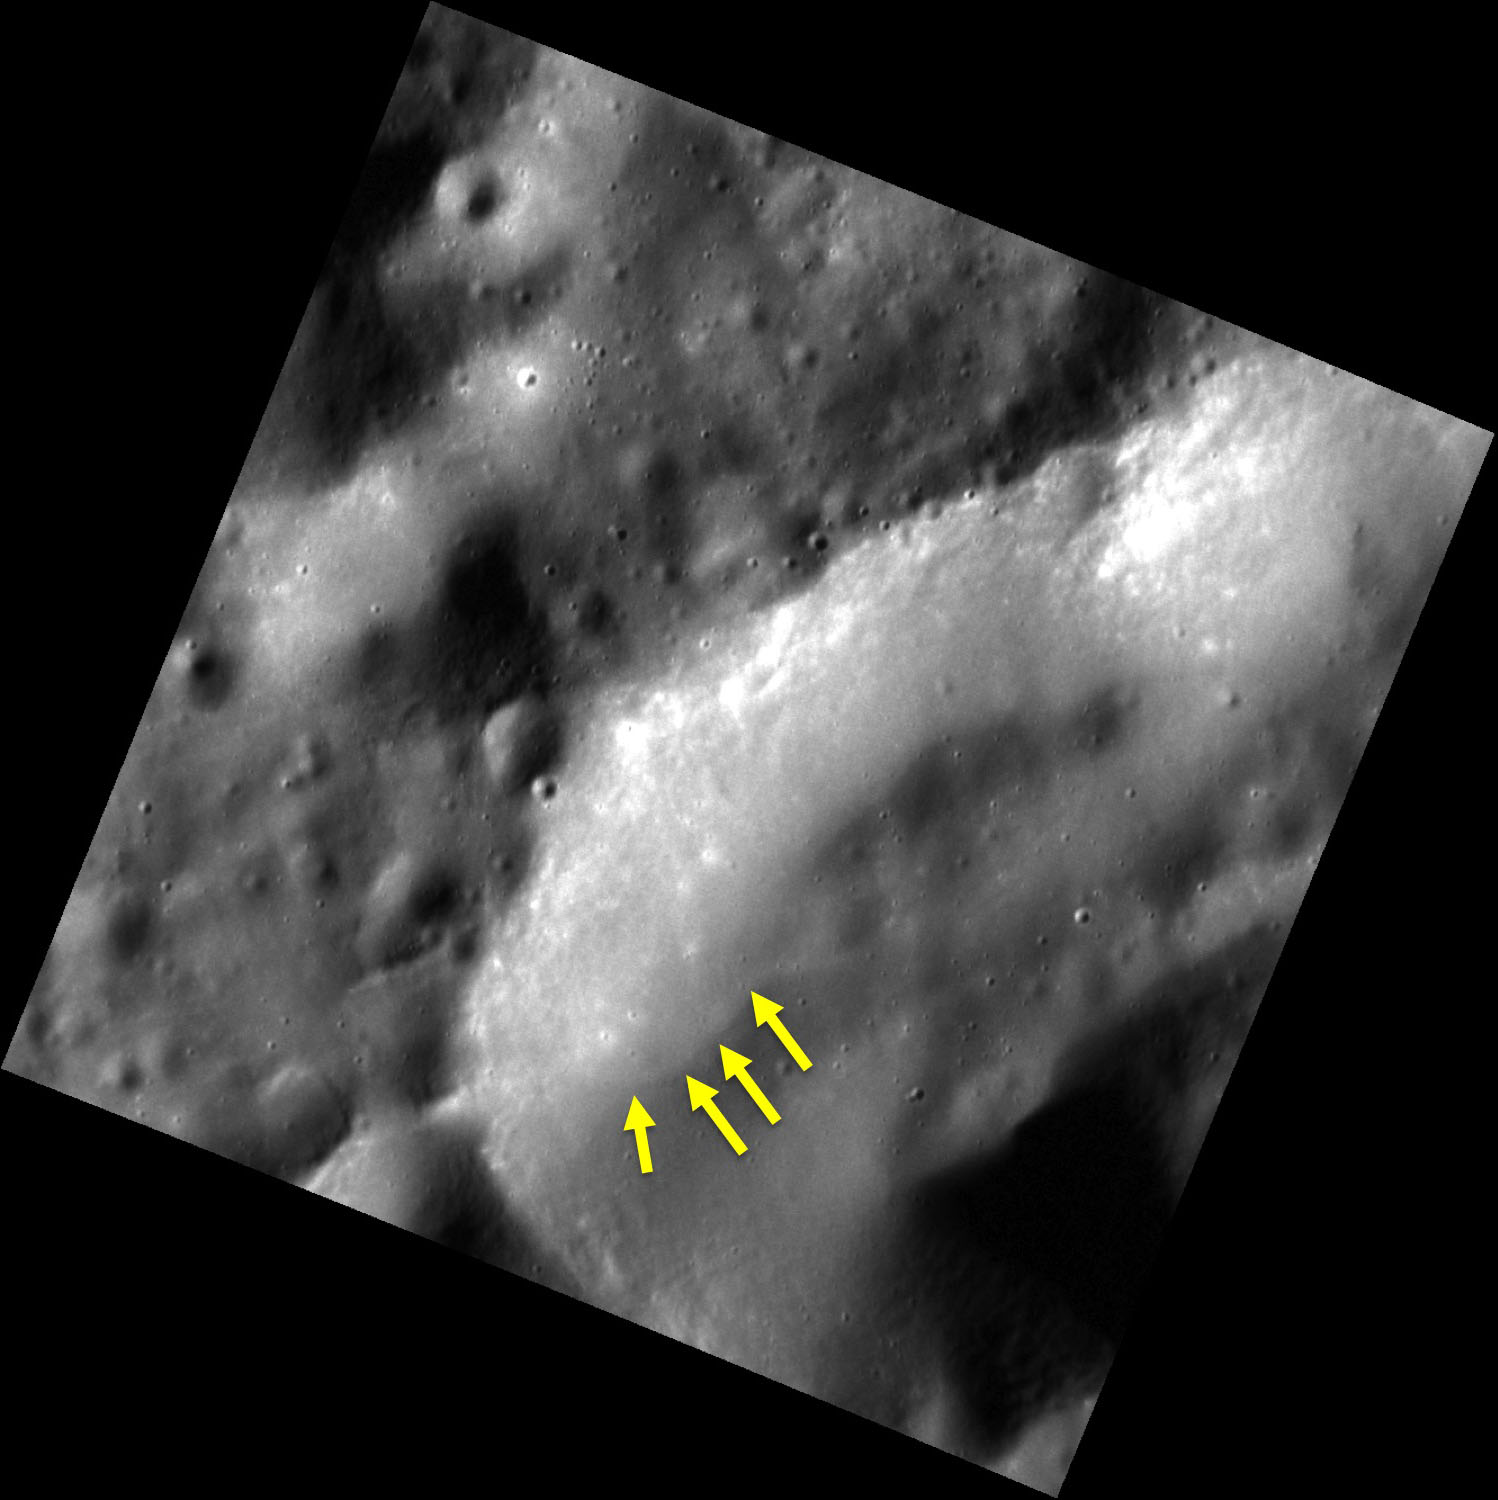

But I’m a Creep

This very high resolution image shows the interior of a crater in Mercury’s northern hemisphere. Near the base of the crater’s northern wall, we can see a subtle curving line, indicated by the arrows. The line represents the edge of a lobe of material that has likely formed by slow movement of loose regolith down the steeper parts of the crater wall under the action of gravity. Geologists refer to this type of movement as “creep.”

This image was acquired as part of MDIS’s high-resolution surface morphology base map. The surface morphology base map covers more than 99% of Mercury’s surface with an average resolution of 200 meters/pixel. Images acquired for the surface morphology base map typically are obtained at off-vertical Sun angles (i.e., high incidence angles) and have visible shadows so as to reveal clearly the topographic form of geologic features.

Date acquired: February 26, 2012
Image Mission Elapsed Time (MET): 238781524
Image ID: 1445441
Instrument: Narrow Angle Camera (NAC) of the Mercury Dual Imaging System (MDIS)
Center Latitude: 45.43°
Center Longitude: 298.8° E
Resolution: 13 meters/pixel
Scale: The edges of the image are about 14 km (8.7 mi.) long.
Incidence Angle: 69.9°
Emission Angle: 0.1°
Phase Angle: 70.0°

The MESSENGER spacecraft is the first ever to orbit the planet Mercury, and the spacecraft’s seven scientific instruments and radio science investigation are unraveling the history and evolution of the Solar System’s innermost planet. Visit the Why Mercury? section of this website to learn more about the key science questions that the MESSENGER mission is addressing. During the one-year primary mission, MDIS acquired 88,746 images and extensive other data sets. MESSENGER is now in a year-long extended mission, during which plans call for the acquisition of more than 80,000 additional images to support MESSENGER’s science goals.

These images are from MESSENGER, a NASA Discovery mission to conduct the first orbital study of the innermost planet, Mercury. For information regarding the use of images, see the MESSENGER image use policy.

Credit: NASA/Johns Hopkins University Applied Physics Laboratory/Carnegie Institution of Washington